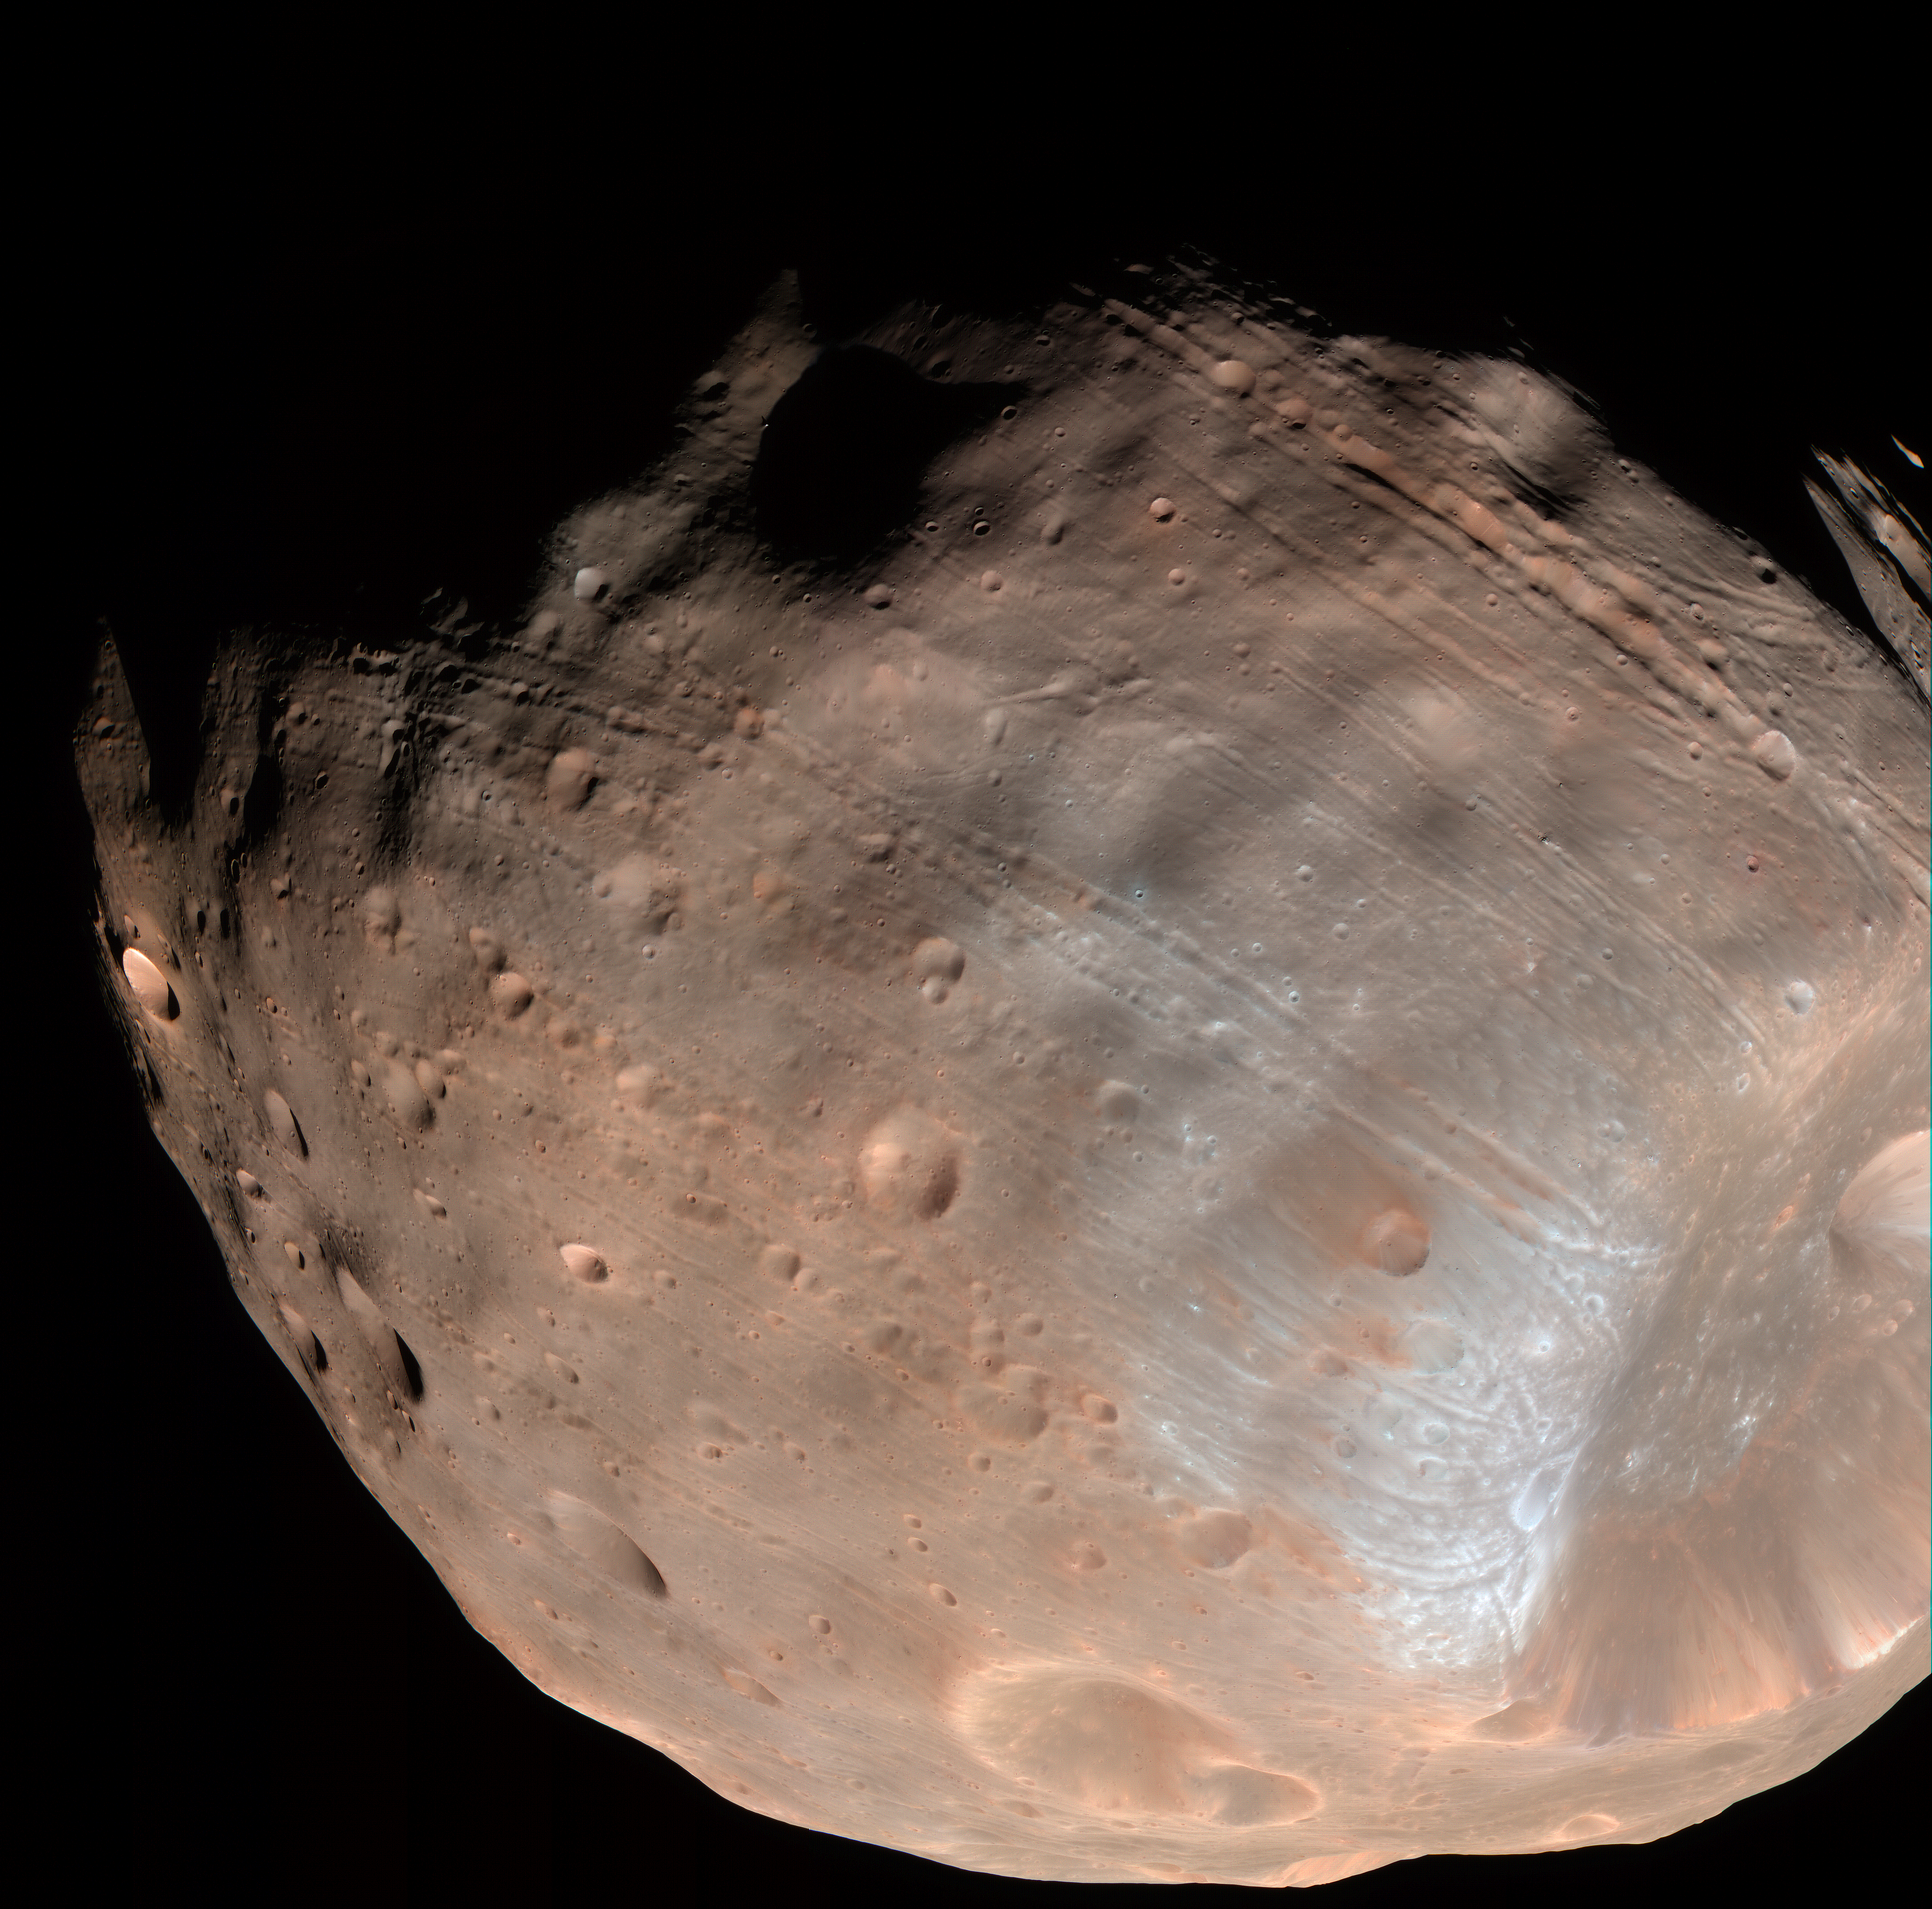

Phobos from 5,800 Kilometers (Color)

The High Resolution Imaging Science Experiment (HiRISE) camera on NASA’s Mars Reconnaissance Orbiter took two images of the larger of Mars’ two moons, Phobos, within 10 minutes of each other on March 23, 2008. This is the second, taken from a distance of about 5,800 kilometers (about 3,600 miles). It is presented in color by combining data from the camera’s blue-green, red, and near-infrared channels.

The illuminated part of Phobos seen in the images is about 21 kilometers (13 miles) across. The most prominent feature in the images is the large crater Stickney in the lower right. With a diameter of 9 kilometers (5.6 miles), it is the largest feature on Phobos.

The color data accentuate details not apparent in black-and-white images. For example, materials near the rim of Stickney appear bluer than the rest of Phobos. Based on analogy with materials on our own moon, this could mean this surface is fresher, and therefore younger, than other parts of Phobos.

A series of troughs and crater chains is obvious on other parts of the moon. Although many appear radial to Stickney in this image, recent studies from the European Space Agency’s Mars Express orbiter indicate that they are not related to Stickney. Instead, they may have formed when material ejected from impacts on Mars later collided with Phobos. The lineated textures on the walls of Stickney and other large craters are landslides formed from materials falling into the crater interiors in the weak Phobos gravity (less than one one-thousandth of the gravity on Earth).

In the full-resolution version of this image, a pixel encompasses 5.8 meters (19 feet), providing a resolution (smallest visible feature) of about 15 meters (about 50 feet). Previous pictures from NASA’s Mars Global Surveyor are of slightly higher resolution, at 4 meters (13 feet) per pixel. However, the HiRISE images have higher signal-to-noise, making the new data some of the best ever for Phobos. This image is in the HiRISE catalog as PSP_007769_9015.

NASA’s Jet Propulsion Laboratory, a division of the California Institute of Technology in Pasadena, manages the Mars Reconnaissance Orbiter for NASA’s Science Mission Directorate, Washington. Lockheed Martin Space Systems, Denver, is the prime contractor for the project and built the spacecraft. The High Resolution Imaging Science Experiment is operated by the University of Arizona, Tucson, and the instrument was built by Ball Aerospace & Technologies Corp., Boulder, Colo.

Credit: NASA/JPL-Caltech/University of Arizona